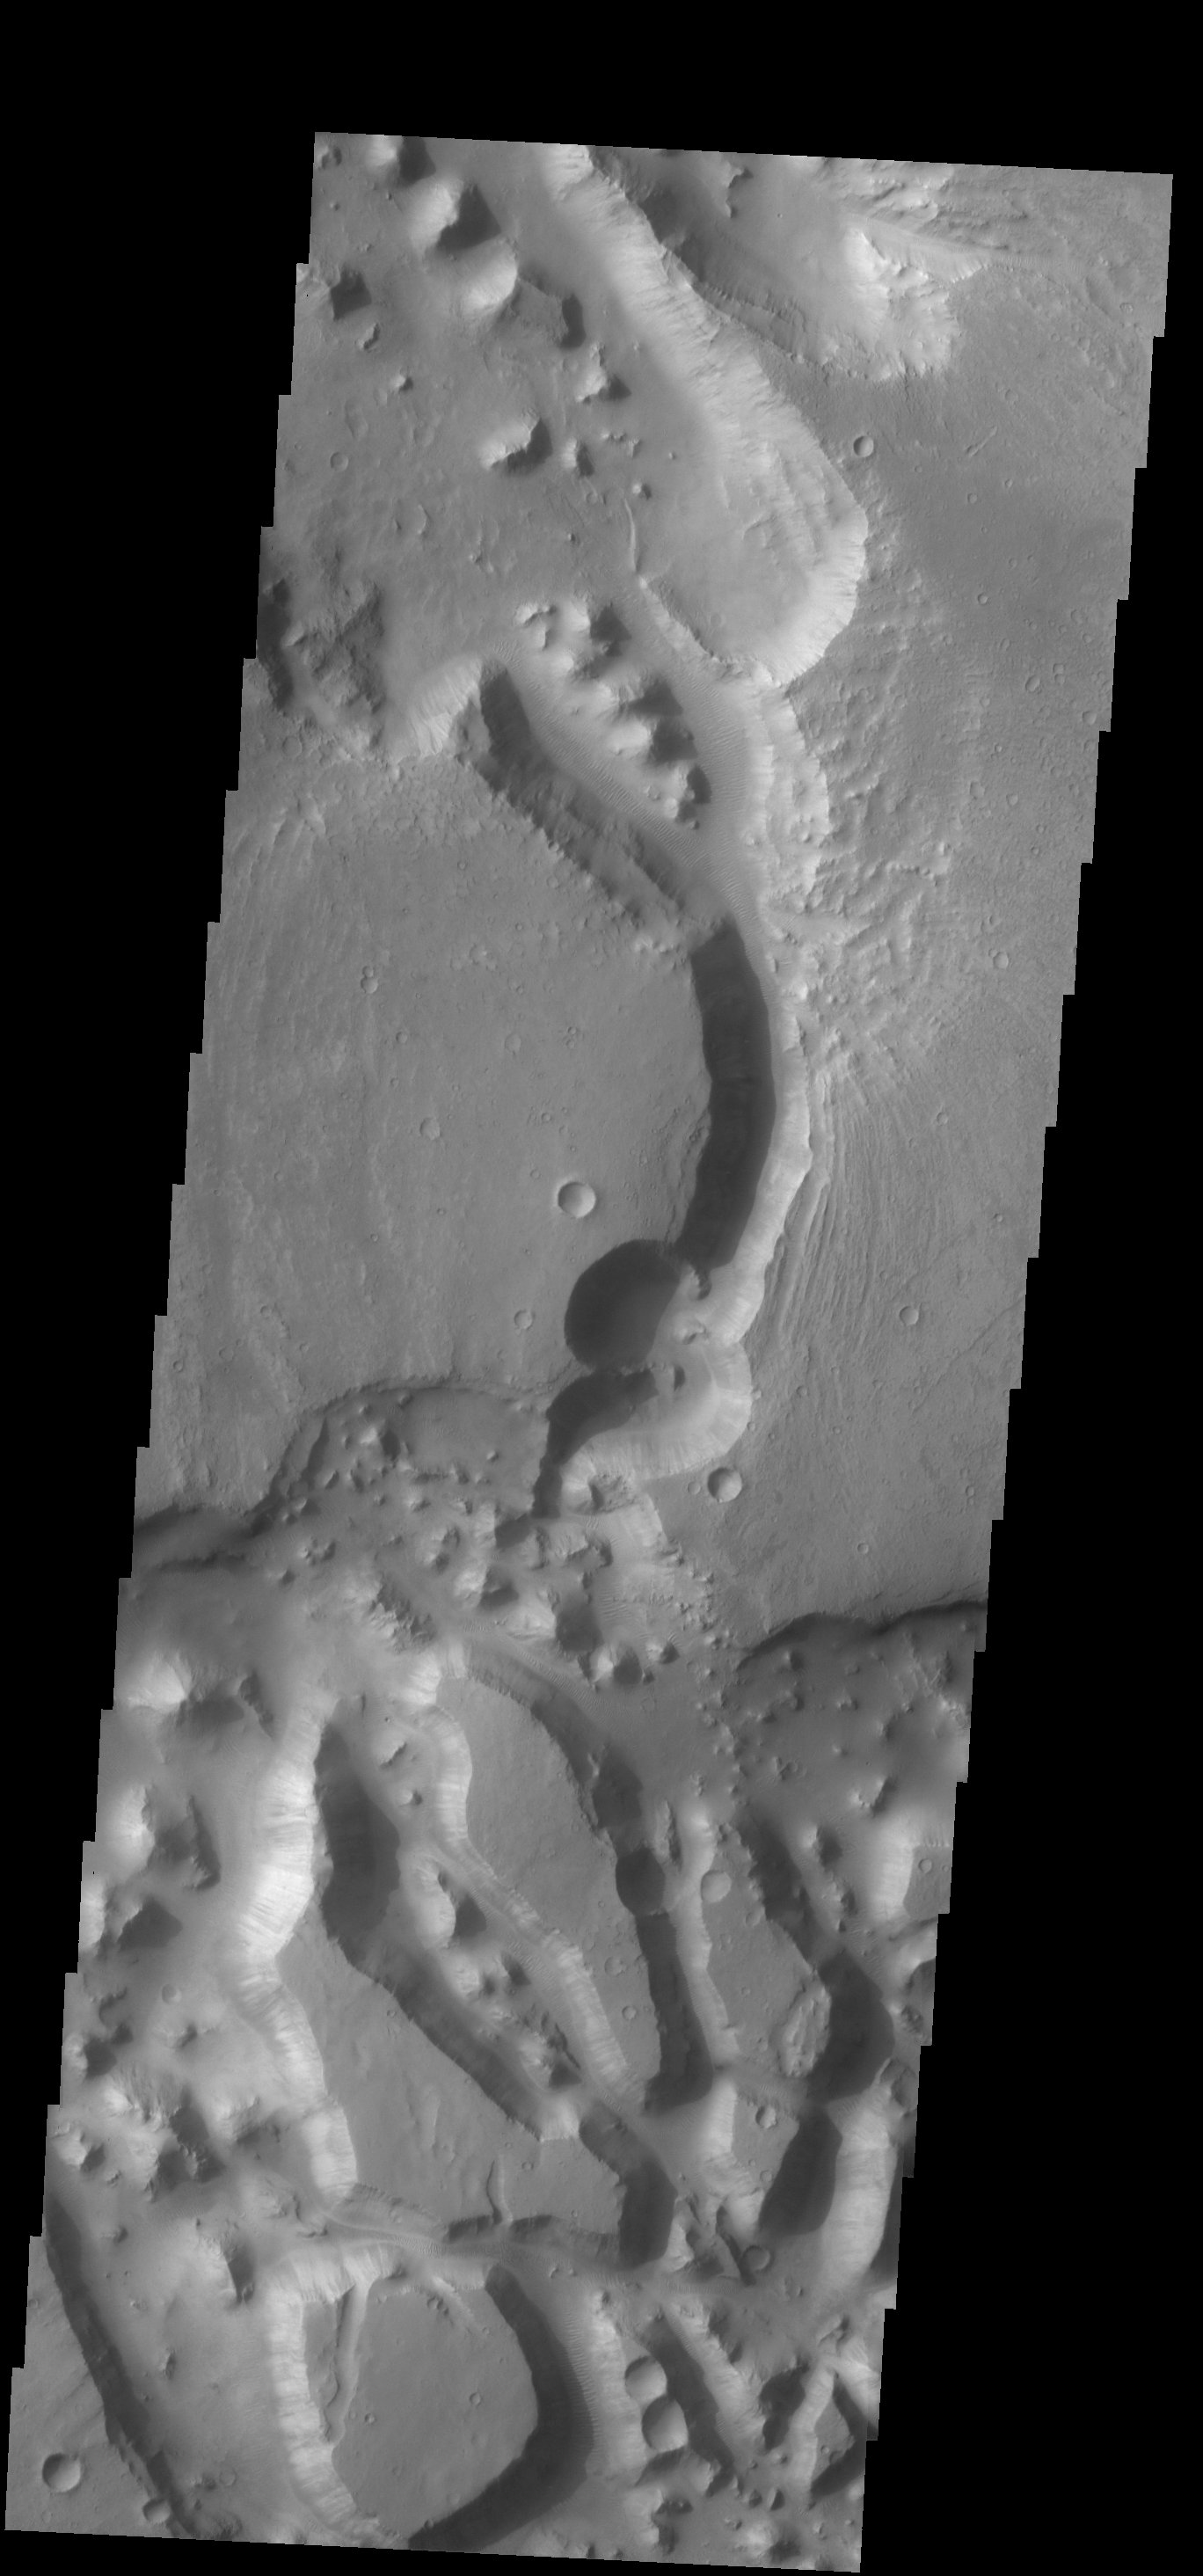

Channel and Chaos

This complex region of channels and chaos is located south of Chia crater and east of the much larger Maja Valles.

Credit: NASA/JPL-Caltech/ASU